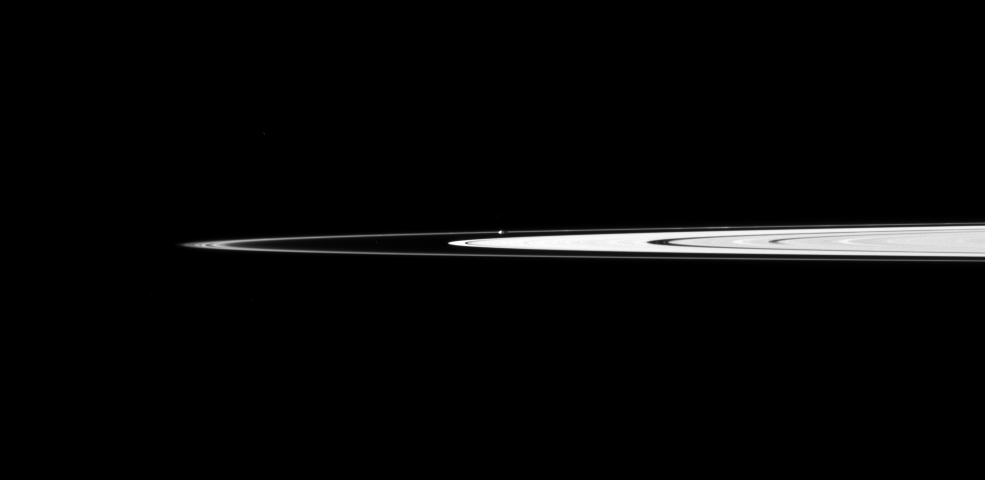

Prometheus Amid Rings

Saturn’s small, potato-shaped moon Prometheus orbits between the main rings and the thin F ring in this Cassini spacecraft view.

Prometheus can be seen just above the center of the image as it orbits in the Roche Division. The gravitational influence of Prometheus (86 kilometers, or 53 miles across) periodically creates streamer-channels in the F ring. To learn more and to watch a movie of this process, see PIA08397.

This view looks toward the northern, sunlit side of the rings from just above the ringplane.

The image was taken in visible light with the Cassini spacecraft narrow-angle camera on April 15, 2010. The view was acquired at a distance of approximately 2.6 million kilometers (1.6 million miles) from Prometheus. Image scale is 15 kilometers (9 miles) per pixel.

The Cassini-Huygens mission is a cooperative project of NASA, the European Space Agency and the Italian Space Agency. The Jet Propulsion Laboratory, a division of the California Institute of Technology in Pasadena, manages the mission for NASA’s Science Mission Directorate, Washington, D.C. The Cassini orbiter and its two onboard cameras were designed, developed and assembled at JPL. The imaging operations center is based at the Space Science Institute in Boulder, Colo.

Credit: NASA/JPL/Space Science Institute